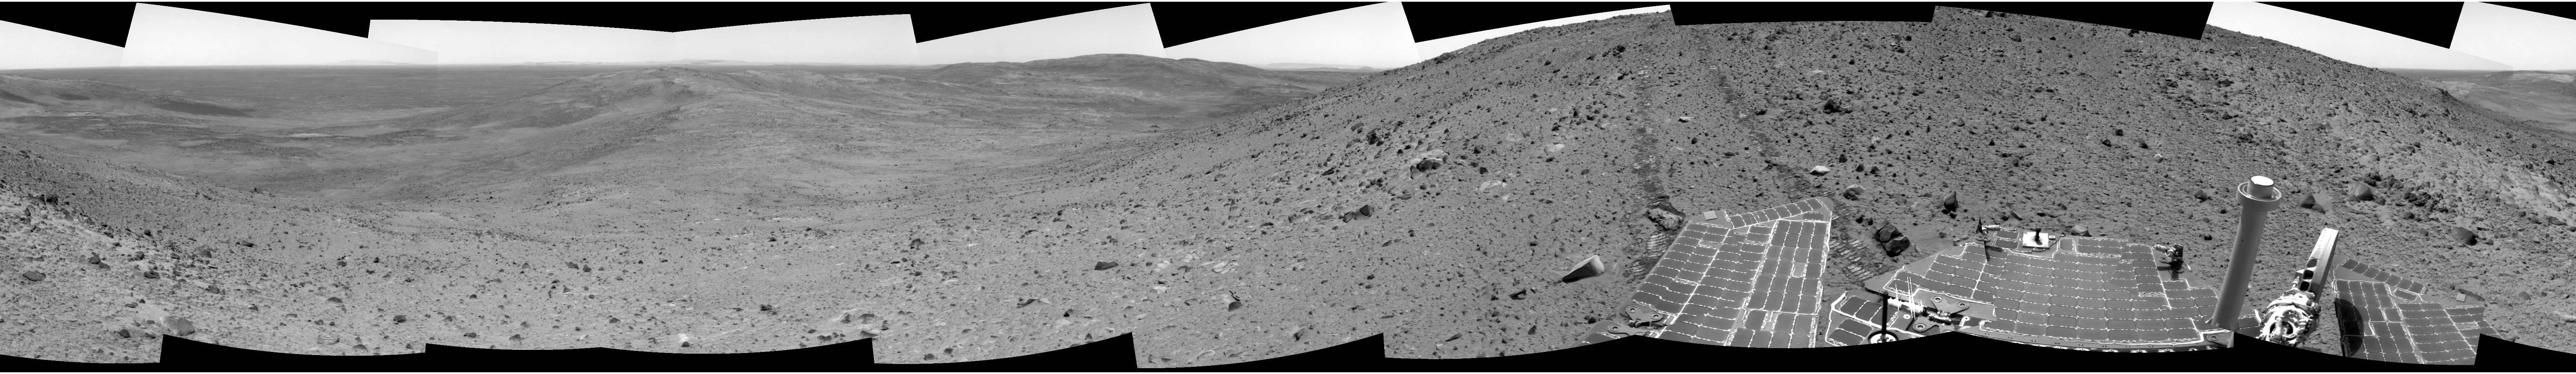

A Sense of Place

NASA’s Mars Exploration rover Spirit continues to descend along the east side of the “Columbia Hills,” taking panoramic views of surrounding terrain at the end of each day of driving. This helps members of the science team get a sense of place before proceeding, kind of the way a hiker pauses now and then to view the scenery. Scientists and engineers use panoramas like this to select interesting rocks and soils for further study and to plan a safe path for the rover.

In this image mosaic, Spirit is pausing to take a good look around while descending due east toward a ridge nicknamed “Haskin Ridge.” Before driving the rest of the way down, Spirit will take a panoramic image of the large, deep basin to the left of the ridge, labeled “East Basin,” which was not visible from the summit. A longer-term destination is the prominent, round, platform-like feature labeled “Home Plate.”

This 360-degree panorama was assembled from images Spirit took with its navigation camera on the 651st martian day, or sol (Nov. 2, 2005), of its exploration of Gusev Crater on Mars. The view is presented in a cylindrical projection with geometric seam correction.

Credit: NASA/JPL-Caltech/NMMNH